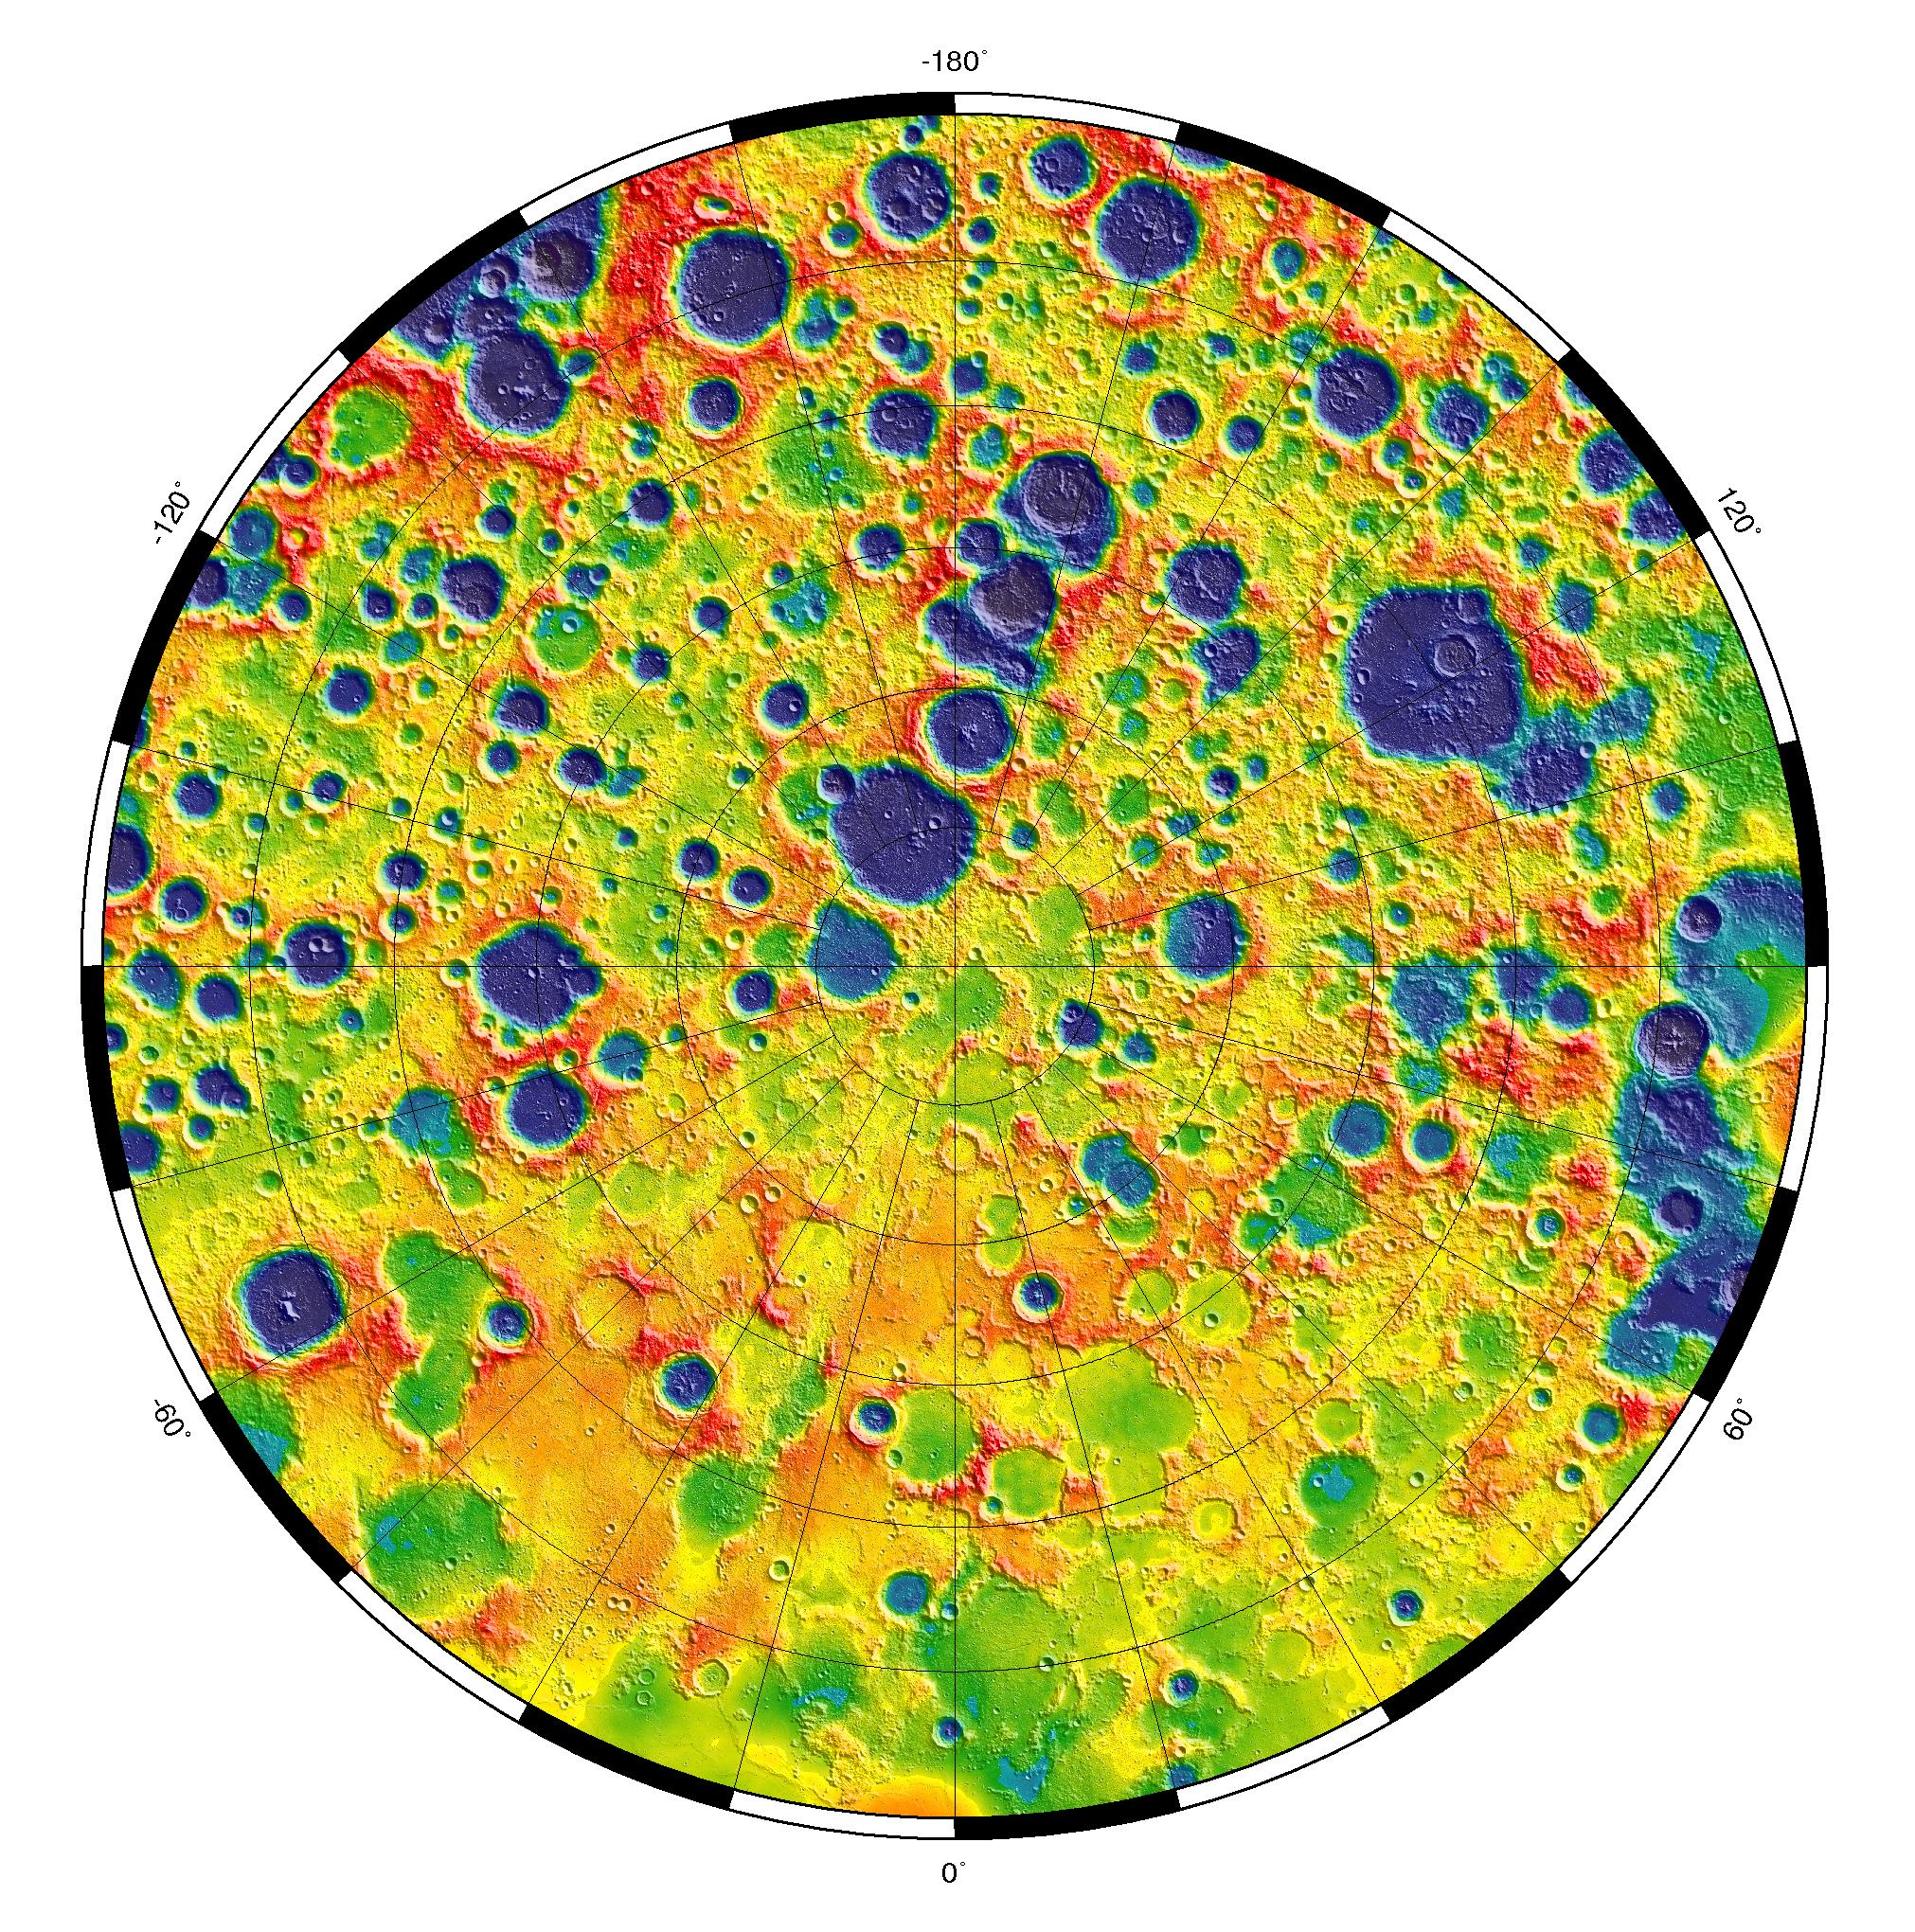

Gravity at the Moon’s North Pole

This is a polar stereographic map of gravity of the north polar region of the moon from the Gravity Recovery and Interior Laboratory (GRAIL) mission. The map displays the region from latitude 60 north to the pole. The data was collected during GRAIL’s extended mission which took place from Aug. 30 to Dec. 17, 2012. In the image, red corresponds to mass excesses and blue and purple to mass deficiencies.

NASA’s Jet Propulsion Laboratory in Pasadena, Calif., manages the GRAIL mission for NASA’s Science Mission Directorate in Washington. The Massachusetts Institute of Technology, Cambridge, is home to the mission’s principal investigator, Maria Zuber. GRAIL is part of the Discovery Program managed at NASA’s Marshall Space Flight Center in Huntsville, Ala. Lockheed Martin Space Systems in Denver built the spacecraft. The California Institute of Technology in Pasadena manages JPL for NASA.

Credit: NASA/MIT/JPL/GSFC/GRAIL